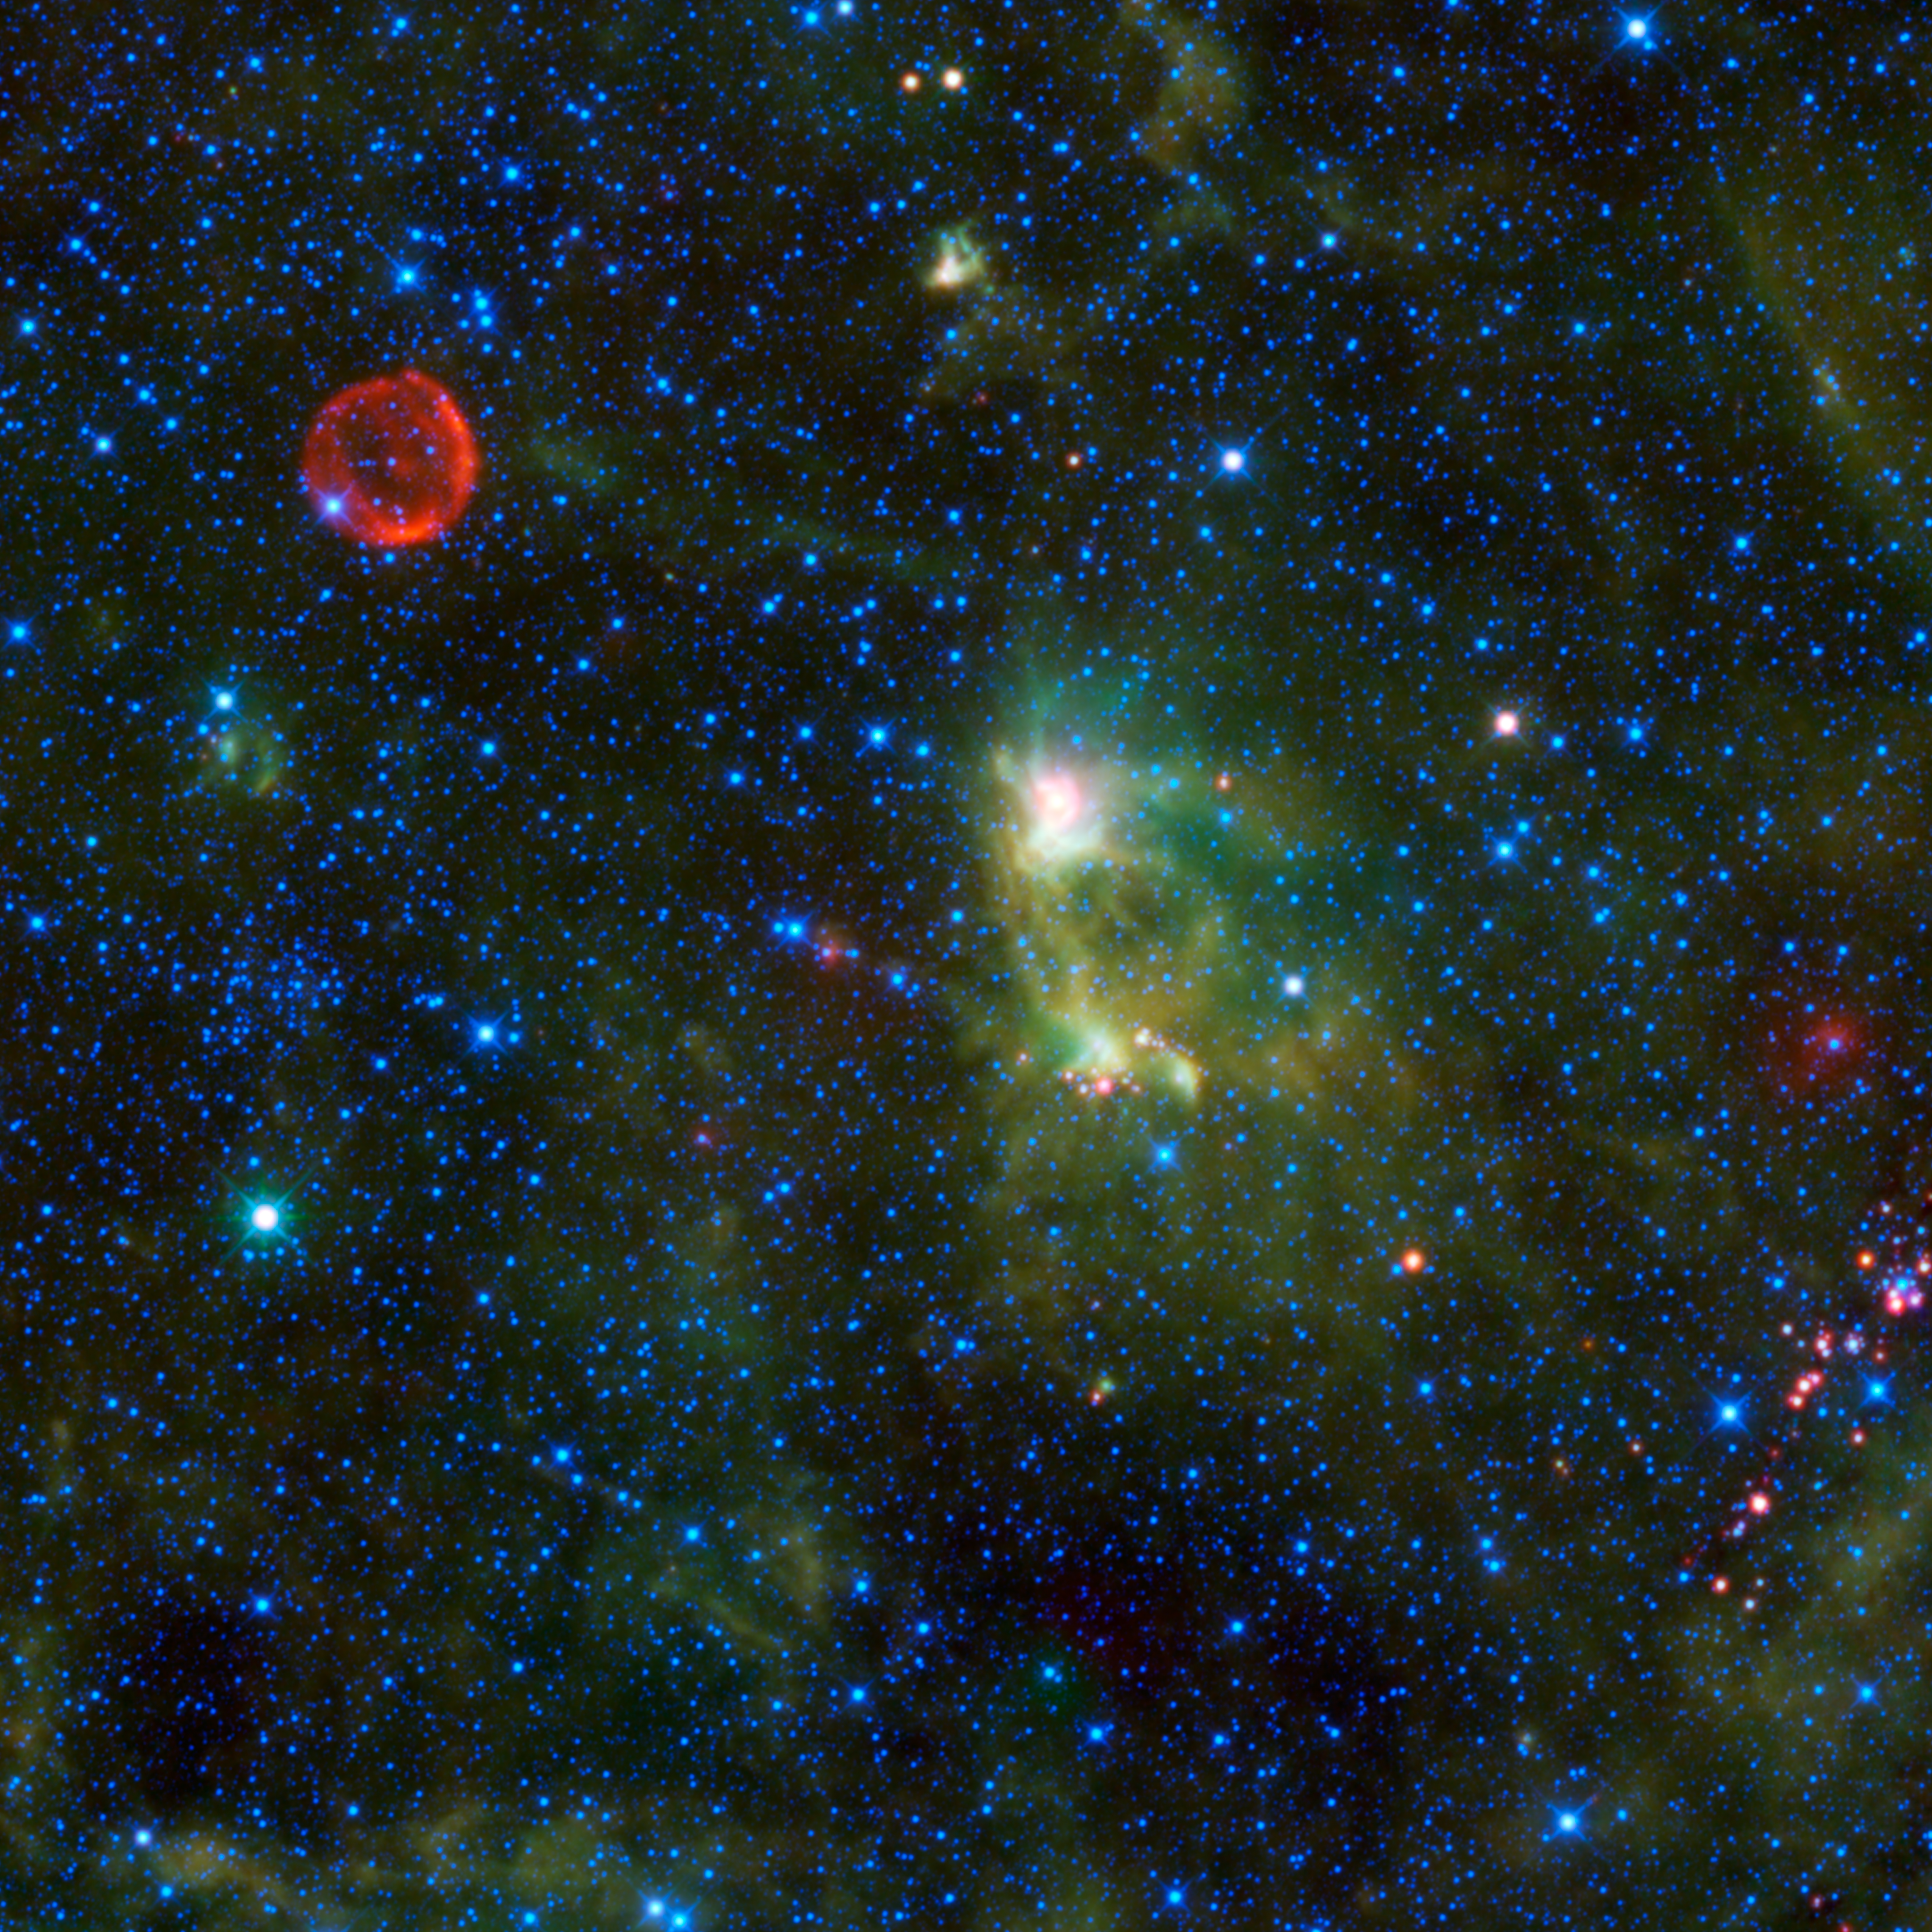

Tycho’s Supernova Remnant

This image from NASA’s Wide-field Infrared Survey Explorer (WISE) takes in several interesting objects in the constellation Cassiopeia, none of which are easily seen in visible light.

The red circle visible in the upper left part of the image is SN 1572, often called “Tycho’s Supernova.” This remnant of a star explosion is named after the astronomer Tycho Brahe, although he was not the only person to observe and record the supernova. When the supernova first appeared in November 1572, it was as bright as Venus and could be seen in the daytime. Over the next two years, the supernova dimmed until it could no longer be seen with the naked eye. It wasn’t until the 1950s that the remnants of the supernova could be seen again with the help of telescopes.

When the star exploded, it sent out a blast wave into the surrounding material, scooping up interstellar dust and gas as it went, like a snow plow. An expanding shock wave traveled into the surroundings and a reverse shock was driven back in toward the remnants of the star. Previous observations by NASA’s Spitzer Space Telescope indicate that the nature of the light that WISE sees from the supernova remnant is emission from dust heated by the shock wave.

In the center of the image is a star-forming nebula of dust and gas, called S175. This cloud of material is about 3,500 light-years away and 35 light-years across. It is being heated by radiation from young, hot stars within it, and the dust within the cloud radiates infrared light.

On the left edge of the image, between the Tycho supernova remnant and the very bright star, is an open cluster of stars, King 1, first catalogued by Ivan King, an astronomer at UC Berkeley, Calif. This cluster is about 6,000 light-years away, 4 light-years across and is about 2 billion years old.

Also of interest in the lower right of the image is a cluster of infrared-emitting objects. Almost all of these sources have no counterparts in visible-light images, and only some have been catalogued by previous infrared surveys. There are indications that they may be young stellar objects associated with a dense nebula in the area. Young stellar objects (YSOs) are stars in their earliest stages of life. YSOs are surrounded by an envelope of dust, which would explain the very red color of the sources in this image.

All four infrared detectors aboard WISE were used to make this mosaic. The image spans an area of 1.6 x 1.6 degrees on the sky or about 3 times as wide and high as the full moon. Color is representational: blue and cyan represent infrared light at wavelengths of 3.4 and 4.6 microns, which is dominated by light from stars. Green and red represent light at 12 and 22 microns, which is mostly light from warm dust.

JPL manages WISE for NASA’s Science Mission Directorate, Washington. The principal investigator, Edward Wright, is at UCLA. The mission was competitively selected under NASA’s Explorers Program managed by the Goddard Space Flight Center, Greenbelt, Md. The science instrument was built by the Space Dynamics Laboratory, Logan, Utah, and the spacecraft was built by Ball Aerospace & Technologies Corp., Boulder, Colo. Science operations and data processing take place at the Infrared Processing and Analysis Center at the California Institute of Technology in Pasadena. Caltech manages JPL for NASA.

Credit: NASA/JPL-Caltech/UCLA